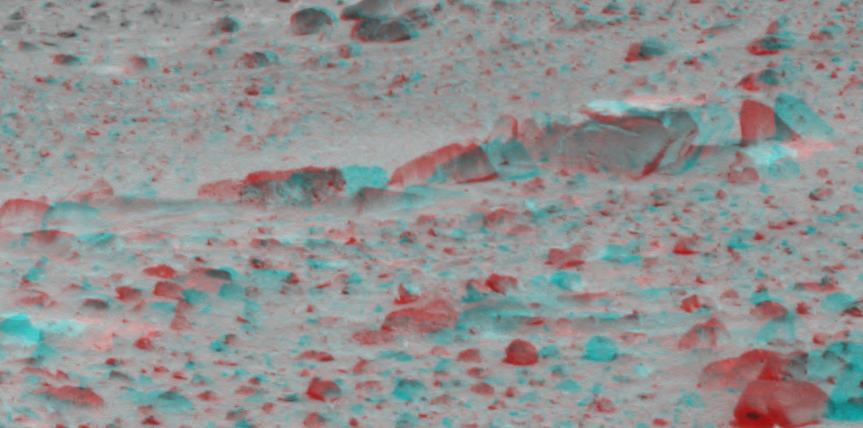

Shrouded in Dust

Dust-covered rocks can be seen in this portion of the 3-D image taken by the panoramic camera on the Mars Exploration Rover Spirit. Scientists plan to use the rover’s rock abrasion tool to grind away dusty and weathered rock, exposing fresh rock underneath.

Credit: NASA/JPL/Cornell